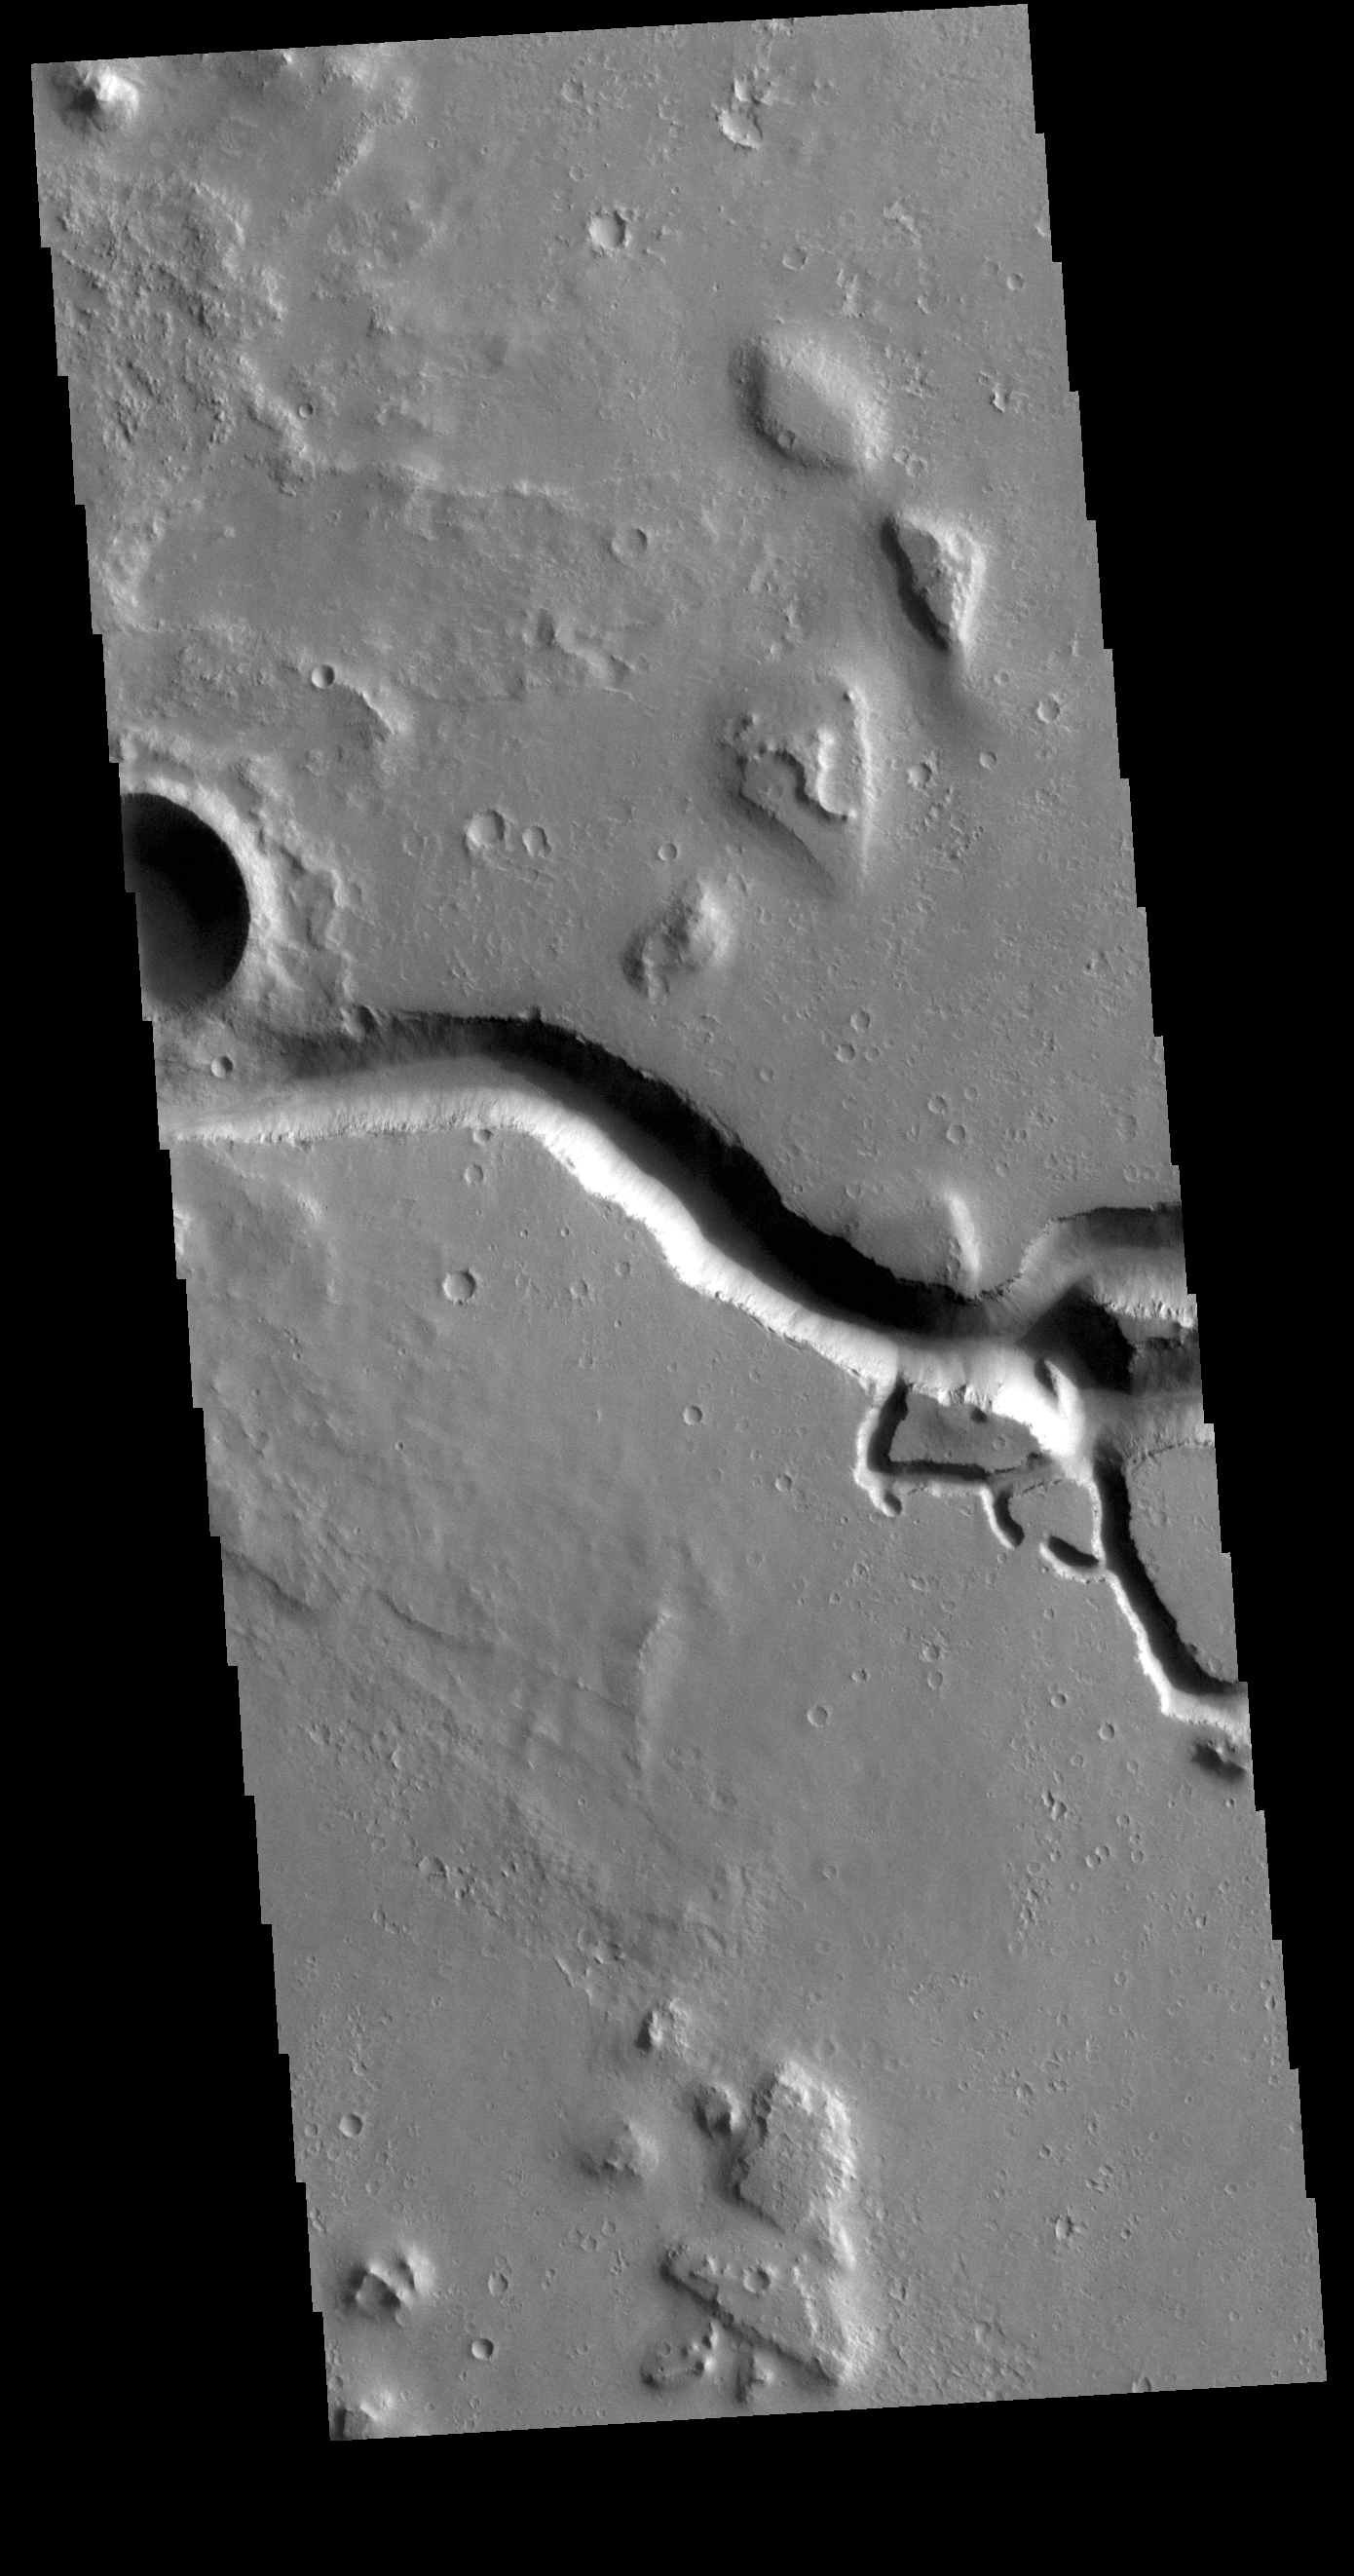

Hephaestus Fossae

This VIS image is located in the southeastern portion of Hephaestus Fossae. Hephaestus Fossae is a complex channel system in Utopia Planitia near Elysium Mons. It has been proposed that the channel formed by the release of melted subsurface ice during the impact event that created a large crater west of this image. Additionally, the nearby Elysium volcanic center created subsurface heating that may have played a part in creating both Hephaestus Fossae and Hebrus Valles to the north. Hephaestus Fossae are over 600km long (373 miles).

Credit: NASA/JPL-Caltech/ASU